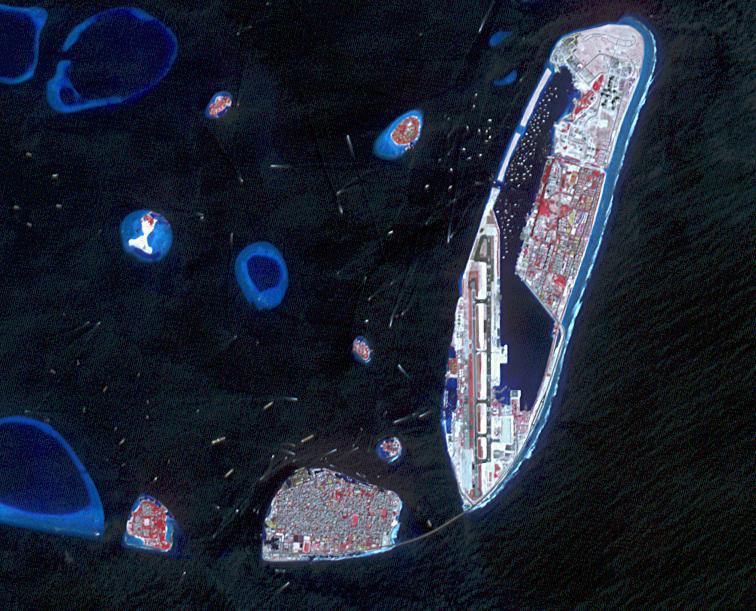

Hulhumale, Maldives

Figure 1, February 3, 1999

The Maldives nation, in the Indian Ocean, faces an environmental threat from sea level rise, as 80% of its islands are less than 1 m above seal level. To counter this threat, the country is creating a new artificial island, Hulhumale. The capital city of Male, southwest of the new island and the airport, houses 130,000 people in 2.5 sq km. By 2019, more than 50,000 people had moved to Hulhumale, with plans to host 240,000 of the nation’s people by the mid-2020s (BBC.com, December 31, 2020). The ASTER image was acquired December 22, 2018, the Landsat-5 image (Figure 1) was acquired February 3, 1999. The images cover an area of 9.2 by 11.3 km, and are located at 4.2 degrees north, 73.5 degrees east.

With its 14 spectral bands from the visible to the thermal infrared wavelength region and its high spatial resolution of about 50 to 300 feet (15 to 90 meters), ASTER images Earth to map and monitor the changing surface of our planet. ASTER is one of five Earth-observing instruments launched Dec. 18, 1999, on Terra. The instrument was built by Japan’s Ministry of Economy, Trade and Industry. A joint U.S./Japan science team is responsible for validation and calibration of the instrument and data products.

The broad spectral coverage and high spectral resolution of ASTER provides scientists in numerous disciplines with critical information for surface mapping and monitoring of dynamic conditions and temporal change. Example applications are monitoring glacial advances and retreats; monitoring potentially active volcanoes; identifying crop stress; determining cloud morphology and physical properties; wetlands evaluation; thermal pollution monitoring; coral reef degradation; surface temperature mapping of soils and geology; and measuring surface heat balance.

The U.S. science team is located at NASA’s Jet Propulsion Laboratory in Pasadena, Calif. The Terra mission is part of NASA’s Science Mission Directorate, Washington.

Credit: NASA/METI/AIST/Japan Space Systems, and U.S./Japan ASTER Science Team